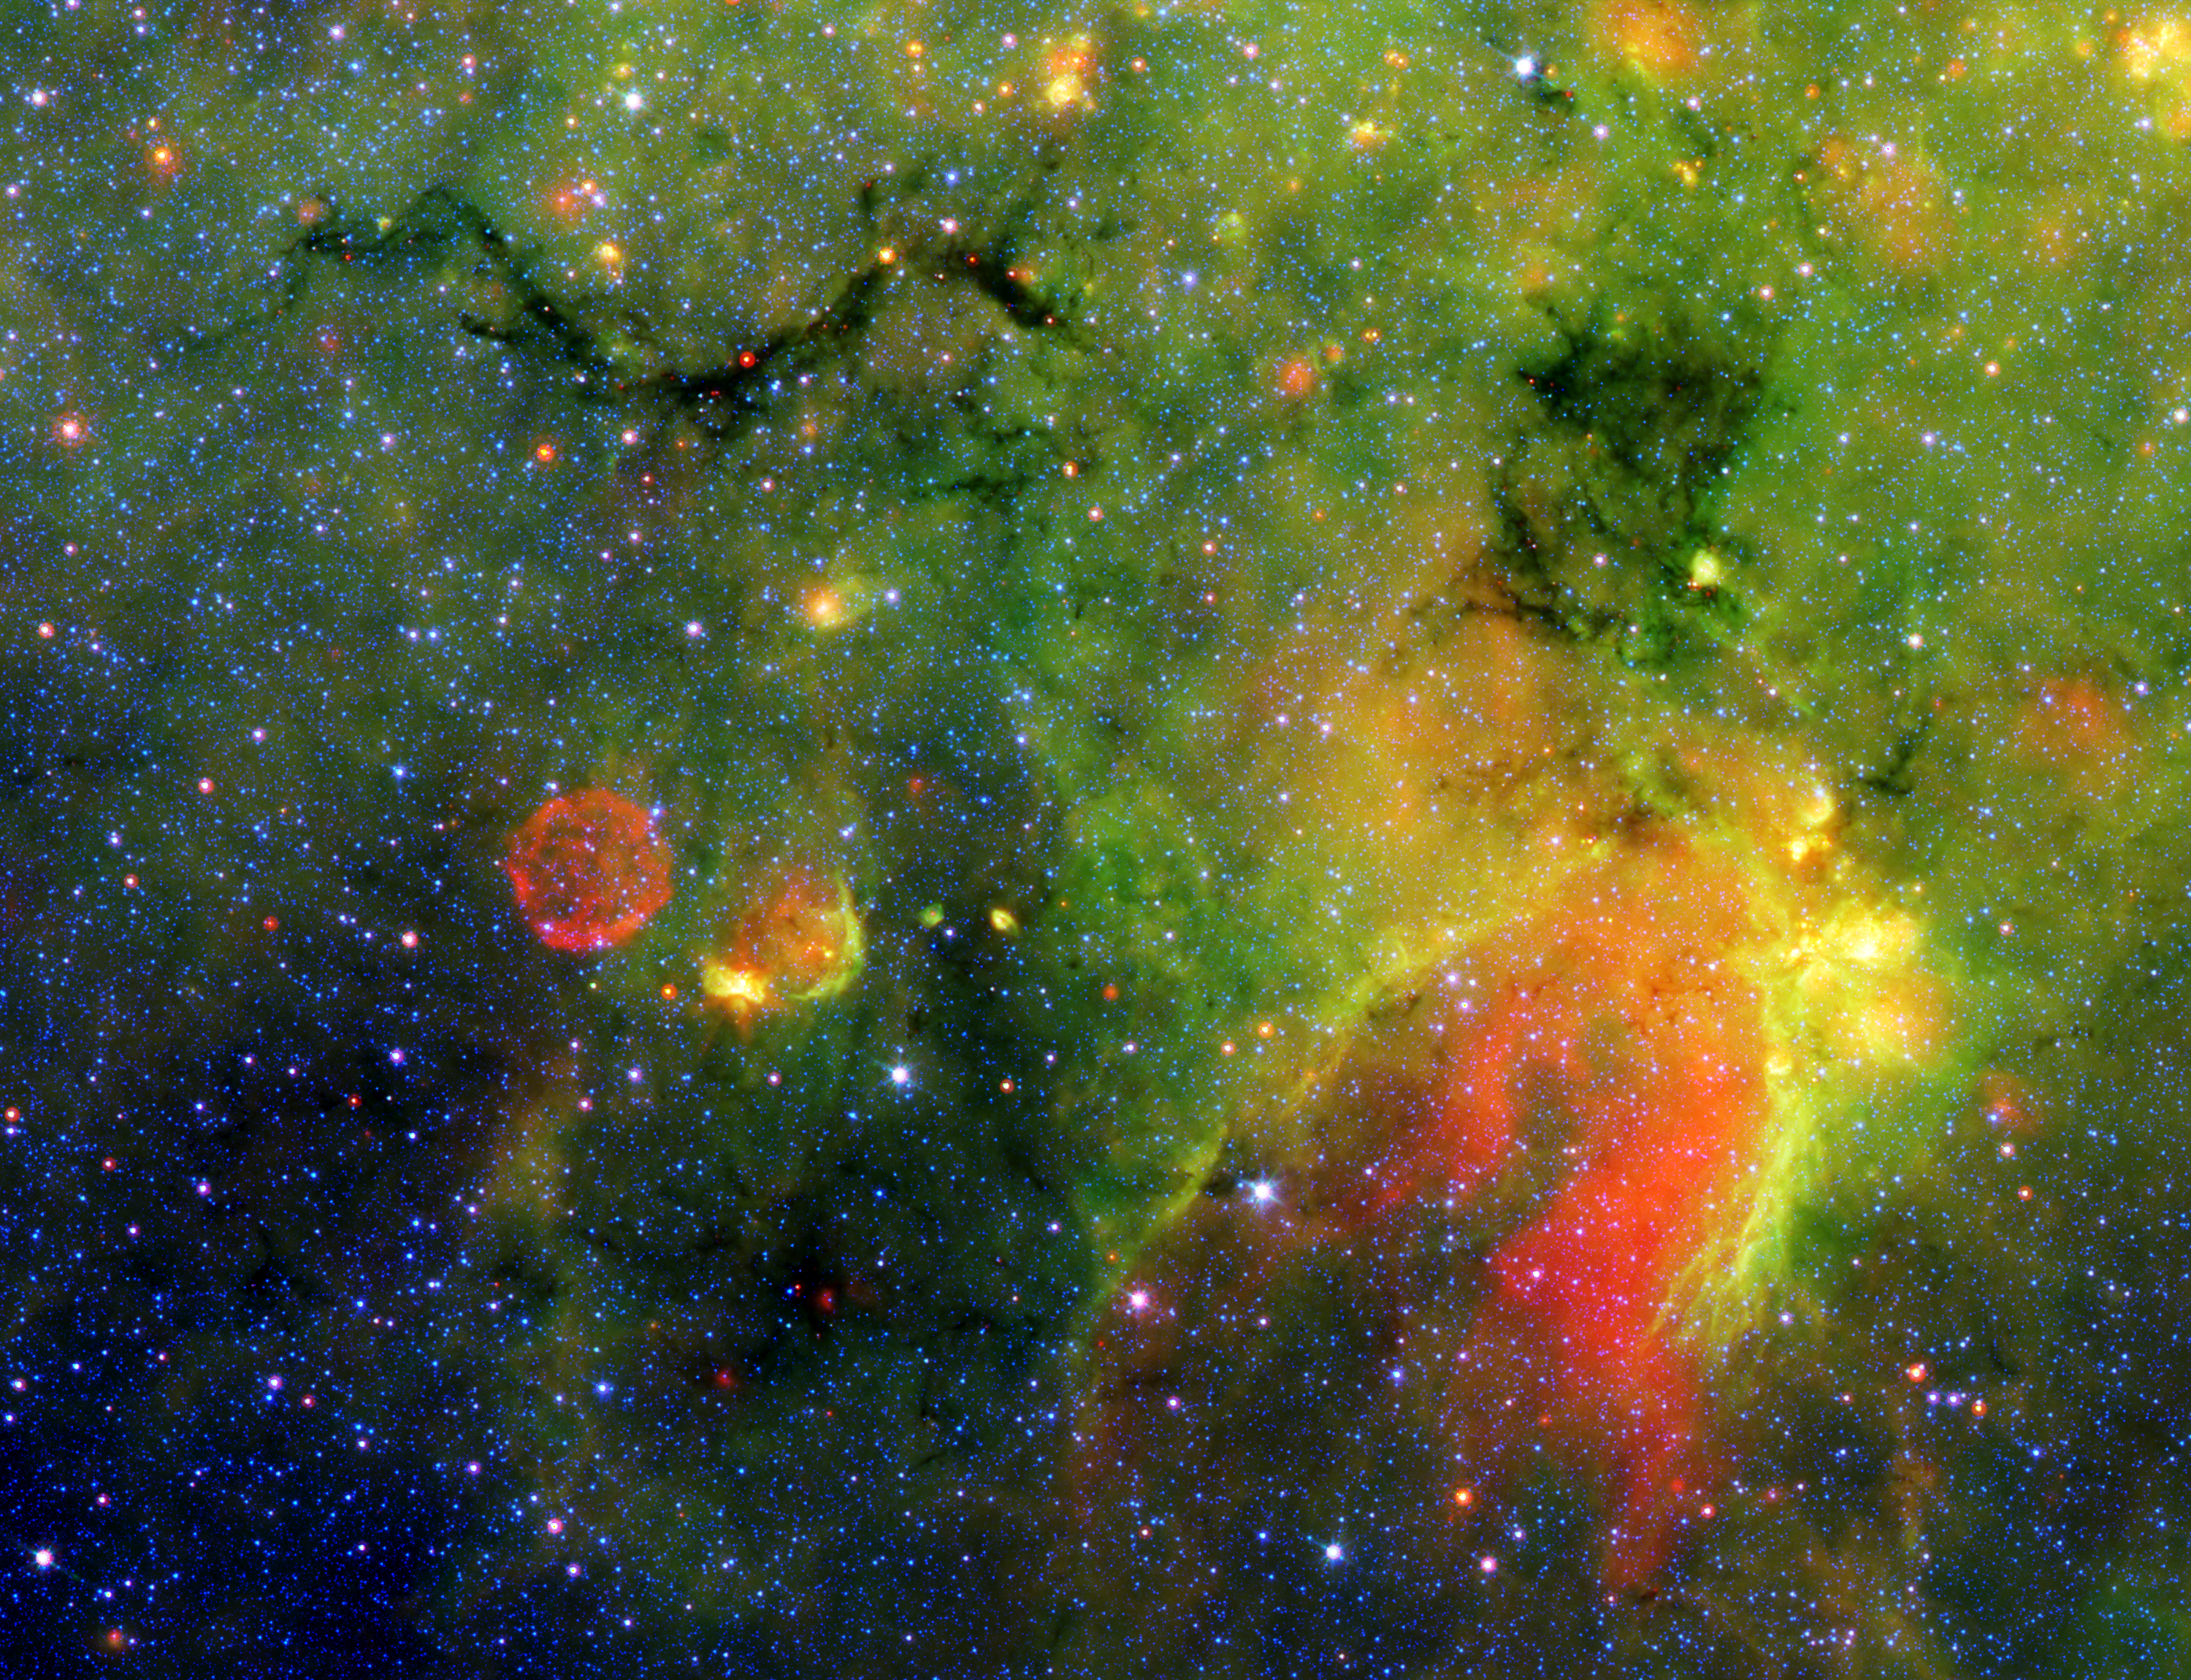

Where Galactic Snakes Live

This infrared image from NASA’s Spitzer Space Telescope shows what astronomers are referring to as a “snake” (upper left) and its surrounding stormy environment. The sinuous object is actually the core of a thick, sooty cloud large enough to swallow dozens of solar systems. In fact, astronomers say the “snake’s belly” may be harboring beastly stars in the process of forming.

The galactic creepy crawler to the right of the snake is another thick cloud core, in which additional burgeoning massive stars might be lurking. The colorful regions below the two cloud cores are less dense cloud material, in which dust has been heated by starlight and glows with infrared light. Yellow and orange dots throughout the image are monstrous developing stars; the red star on the “belly” of the snake is 20 to 50 times as massive as our sun. The blue dots are foreground stars.

The red ball at the bottom left is a “supernova remnant,” the remains of massive star that died in a fiery blast. Astronomers speculate that radiation and winds from the star before it died, in addition to a shock wave created when it exploded, might have played a role in creating the snake.

Spitzer was able to spot the two black cloud cores using its heat-seeking infrared vision. The objects are hiding in the dusty plane of our Milky Way galaxy, invisible to optical telescopes. Because their heat, or infrared light, can sneak through the dust, they first showed up in infrared images from past missions. The cloud cores are so thick with dust that if you were to somehow transport yourself into the middle of them, you would see nothing but black, not even a star in the sky. Now, that’s spooky!

Spitzer’s new view of the region provides the best look yet at the massive embryonic stars hiding inside the snake. Astronomers say these observations will ultimately help them better understand how massive stars form. By studying the clustering and range of masses of the stellar embryos, they hope to determine if the stars were born in the same way that our low-mass sun was formed – out of a collapsing cloud of gas and dust – or by another mechanism in which the environment plays a larger role.

The snake is located about 11,000 light-years away in the constellation Sagittarius.

This false-color image is a composite of infrared data taken by Spitzer’s infrared array camera and multiband imaging photometer. Blue represents 3.6-micron light; green shows light of 8 microns; and red is 24-micron light.

Credit: NASA/JPL-Caltech